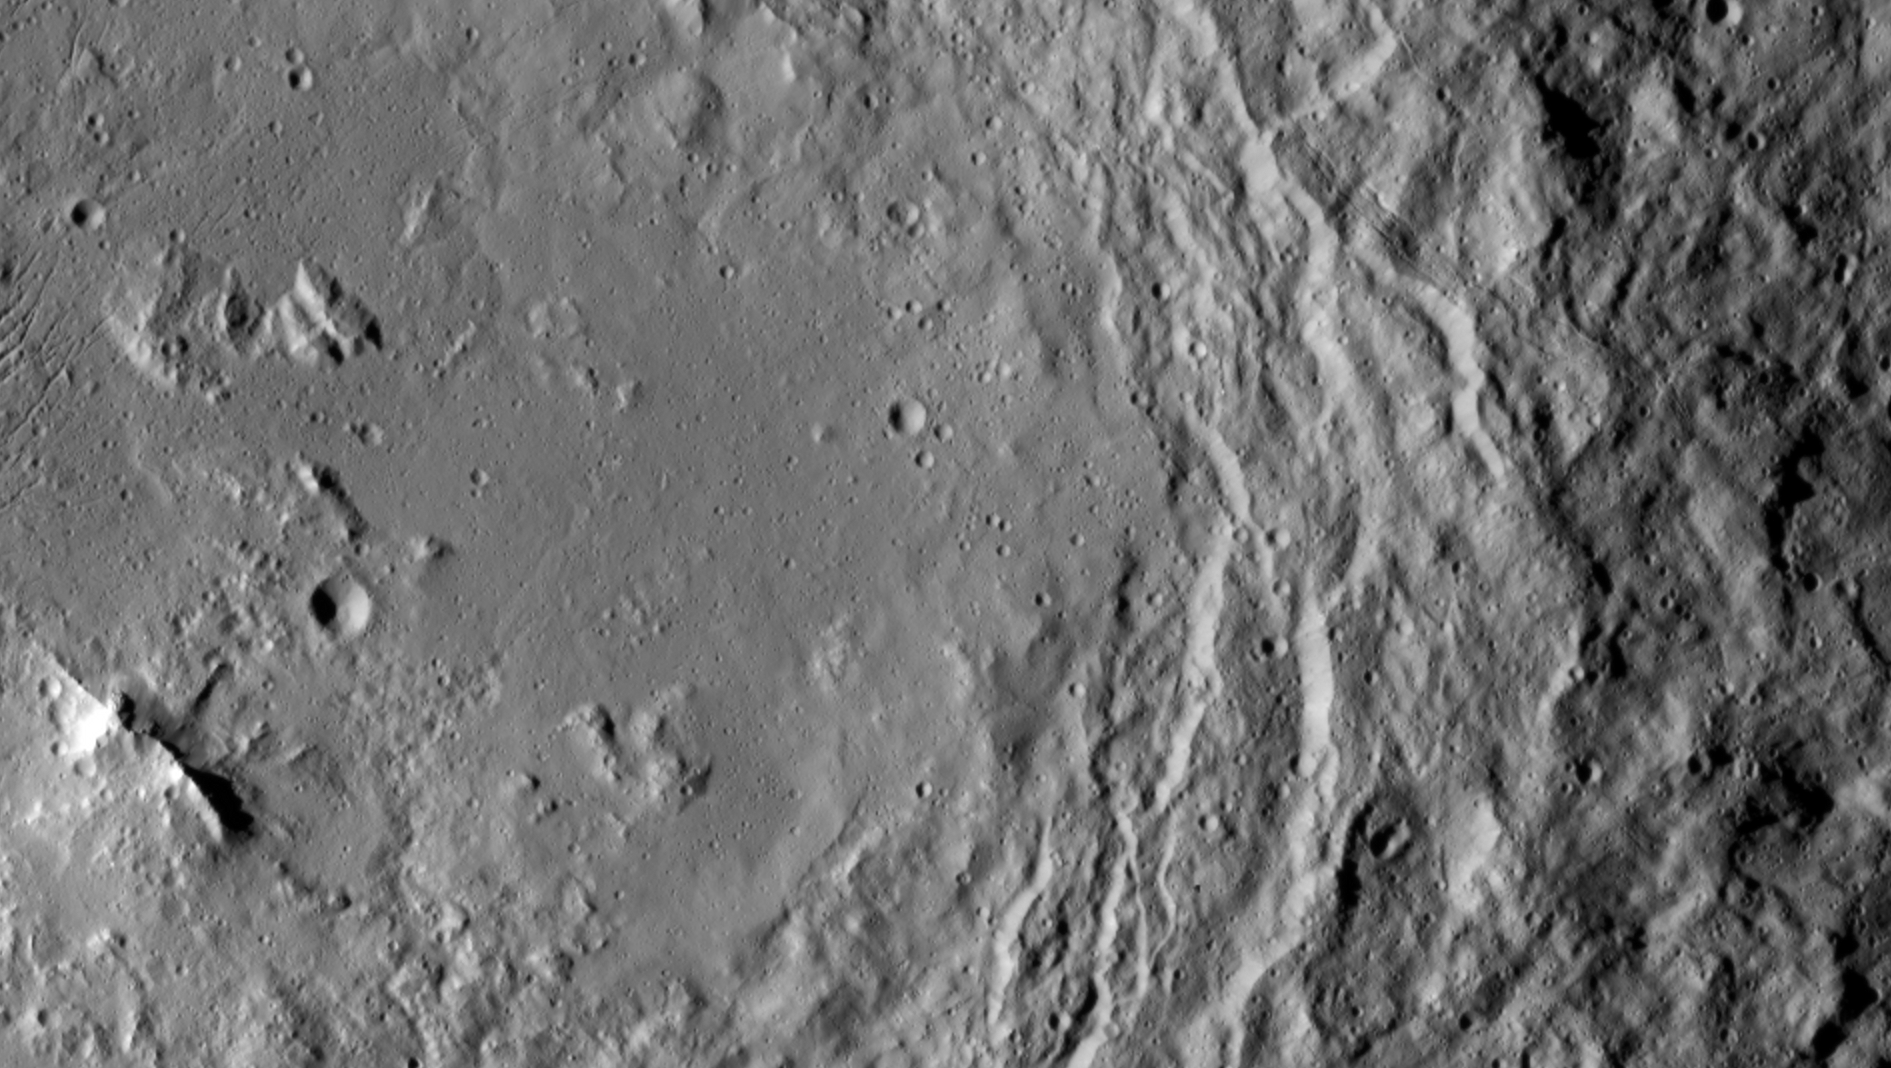

Urvara Peaks

NASA’s Dawn spacecraft took this image that shows a mountain ridge, near lower left, that lies in the center of Urvara crater on Ceres. Urvara is an Indian and Iranian deity of plants and fields. The crater’s diameter is 101 miles (163 kilometers).

This view was acquired on August 19, 2015, from a distance of 915 miles (1,470 kilometers). The resolution of the image is 450 feet (140 meters) per pixel.

Dawn’s mission is managed by JPL for NASA’s Science Mission Directorate in Washington. Dawn is a project of the directorate’s Discovery Program, managed by NASA’s Marshall Space Flight Center in Huntsville, Alabama. UCLA is responsible for overall Dawn mission science. Orbital ATK, Inc., in Dulles, Virginia, designed and built the spacecraft. The German Aerospace Center, the Max Planck Institute for Solar System Research, the Italian Space Agency and the Italian National Astrophysical Institute are international partners on the mission team.

Credit: NASA/JPL-Caltech/UCLA/MPS/DLR/IDA